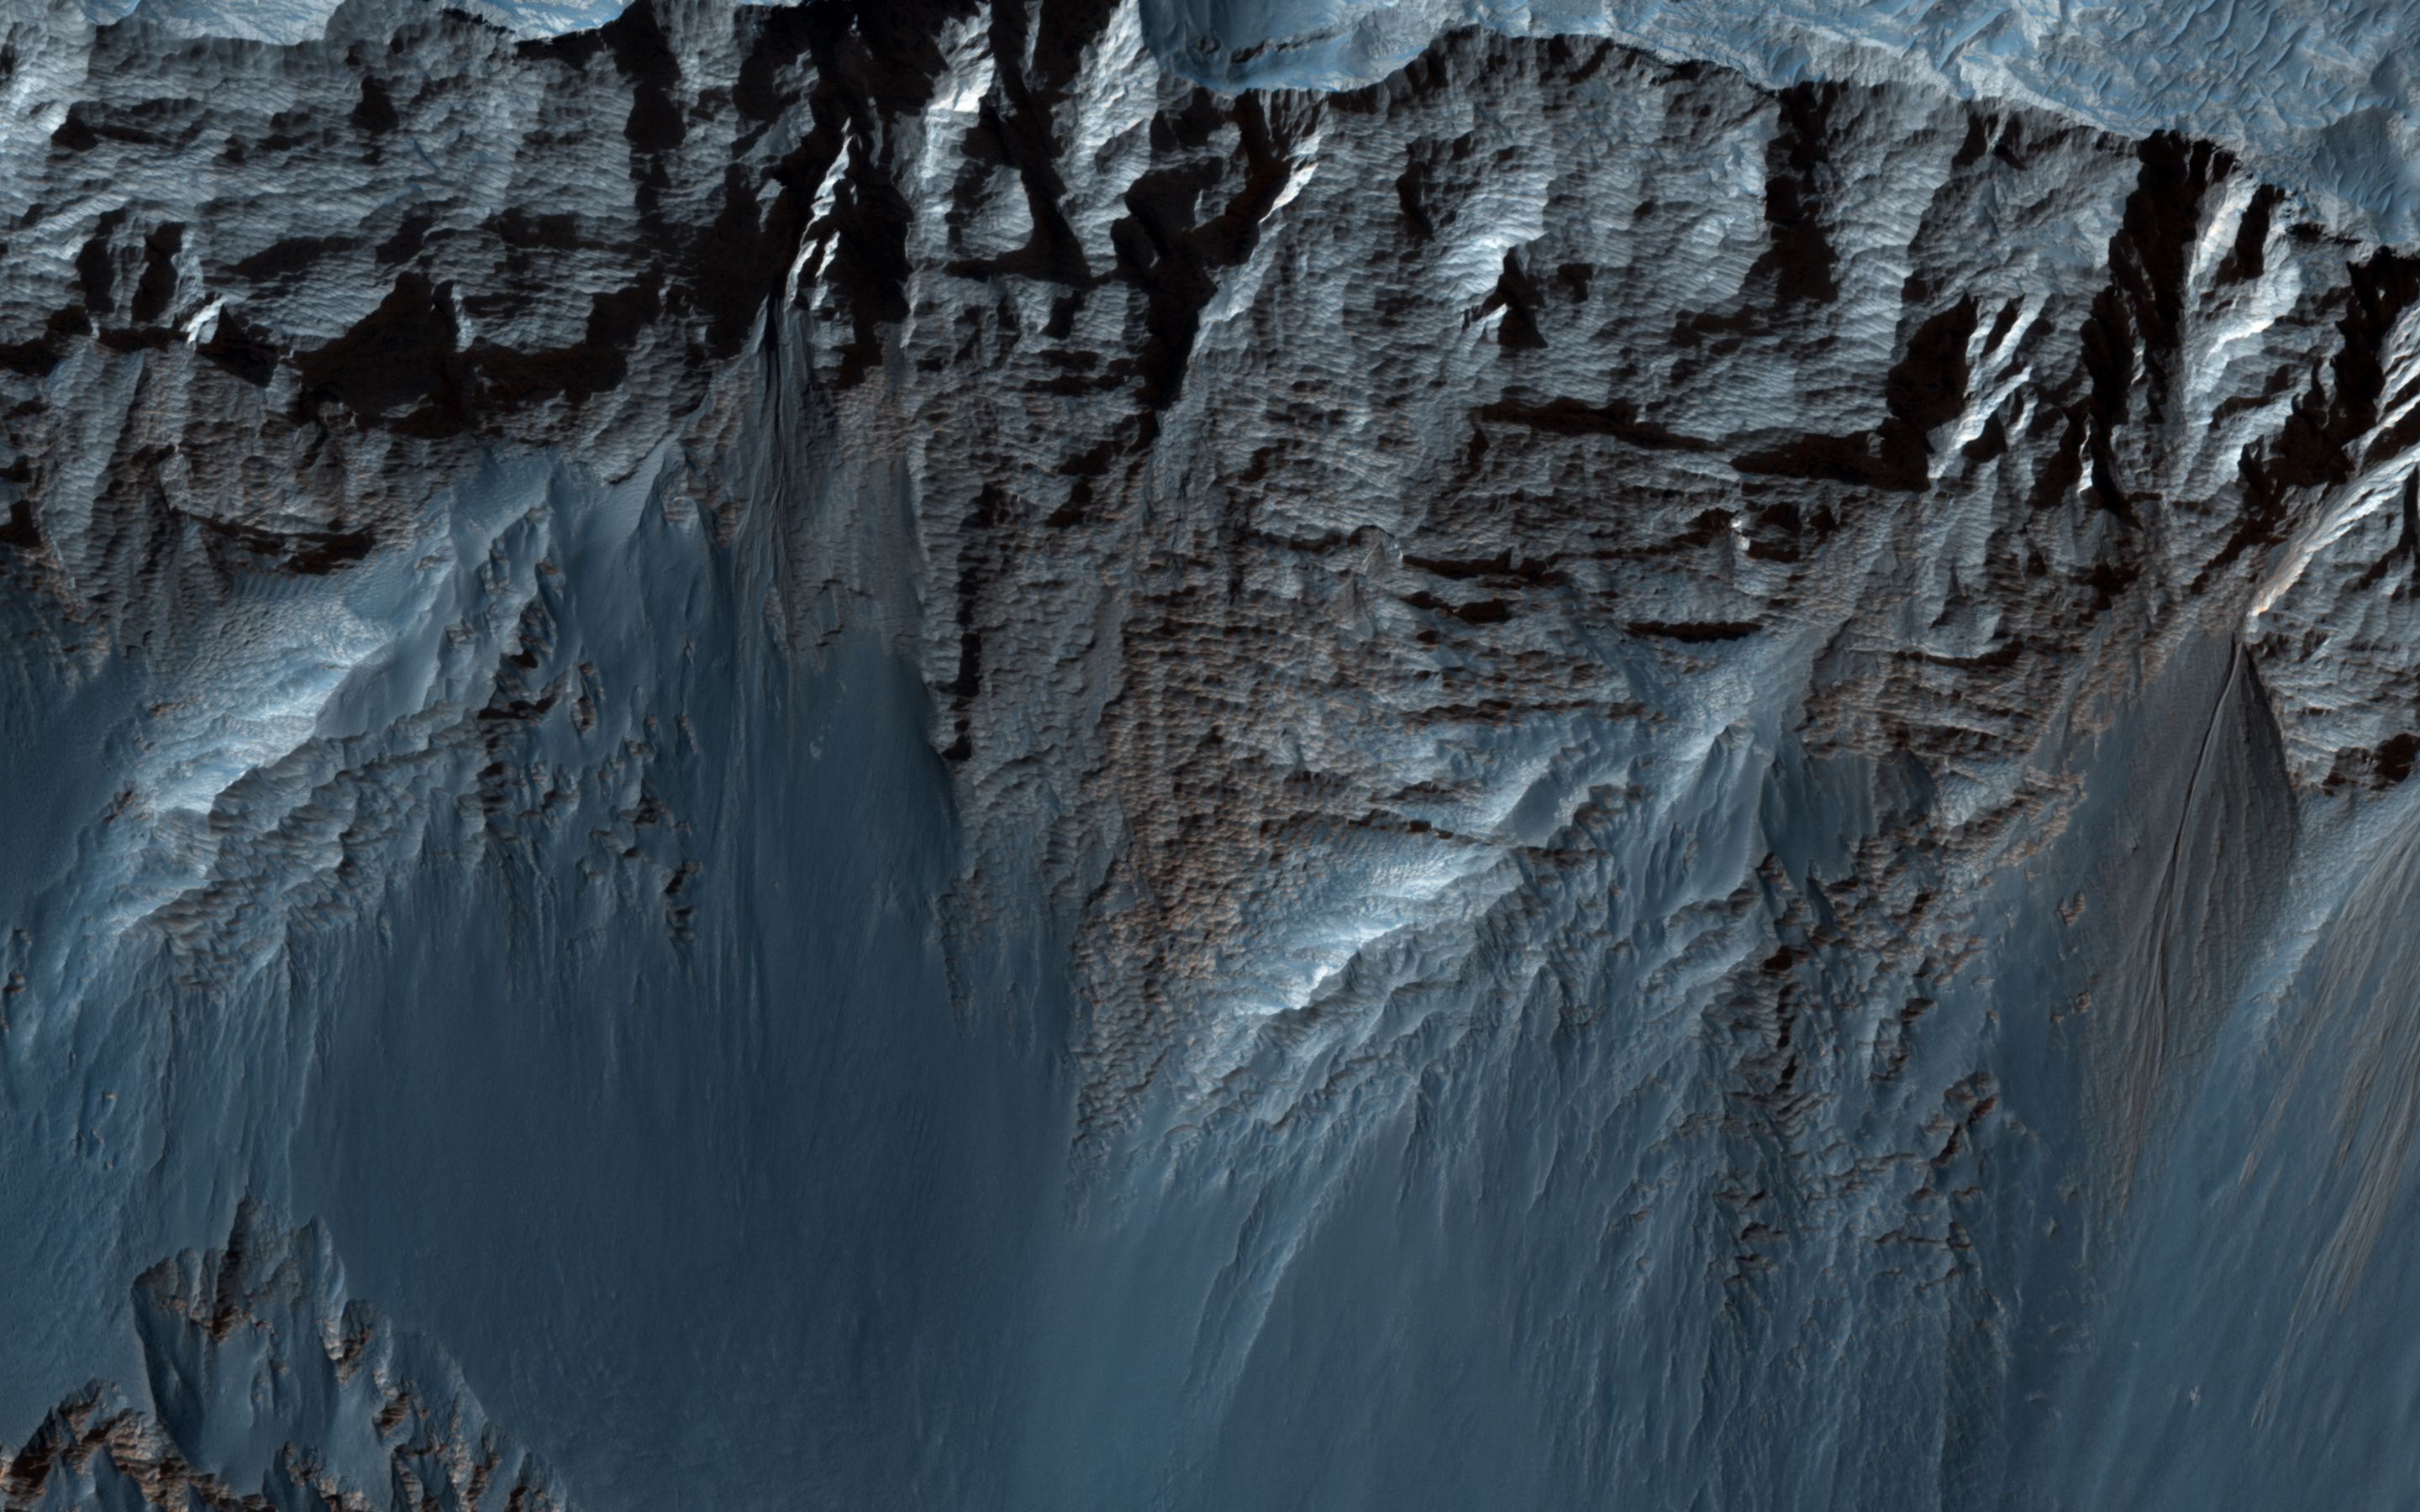

Bedding Details in Layered Rock

This beautiful image shows terrific layers and exposed bedrock along a cliff in west Candor Chasma, which is part of the extensive Valles Marineris canyon system.

A Context Camera (CTX) image of this area showed that the strata is not entirely horizontal, and that there may be crossed beds, or lenses pinching out, or some other texture/structure that might give a clue as to the depositional setting of the sediment that makes up these layers.

This image shows the area in greater detail and resolution, so we can compare what we have gleaned from CTX and MOC images to develop a better understanding of what we’re looking at and how to interpret the past history of the region.

HiRISE is one of six instruments on NASA’s Mars Reconnaissance Orbiter. The University of Arizona, Tucson, operates the orbiter’s HiRISE camera, which was built by Ball Aerospace & Technologies Corp., Boulder, Colo. NASA’s Jet Propulsion Laboratory, a division of the California Institute of Technology in Pasadena, manages the Mars Reconnaissance Orbiter Project for the NASA Science Mission Directorate, Washington.

Credit: NASA/JPL-Caltech/Univ. of Arizona